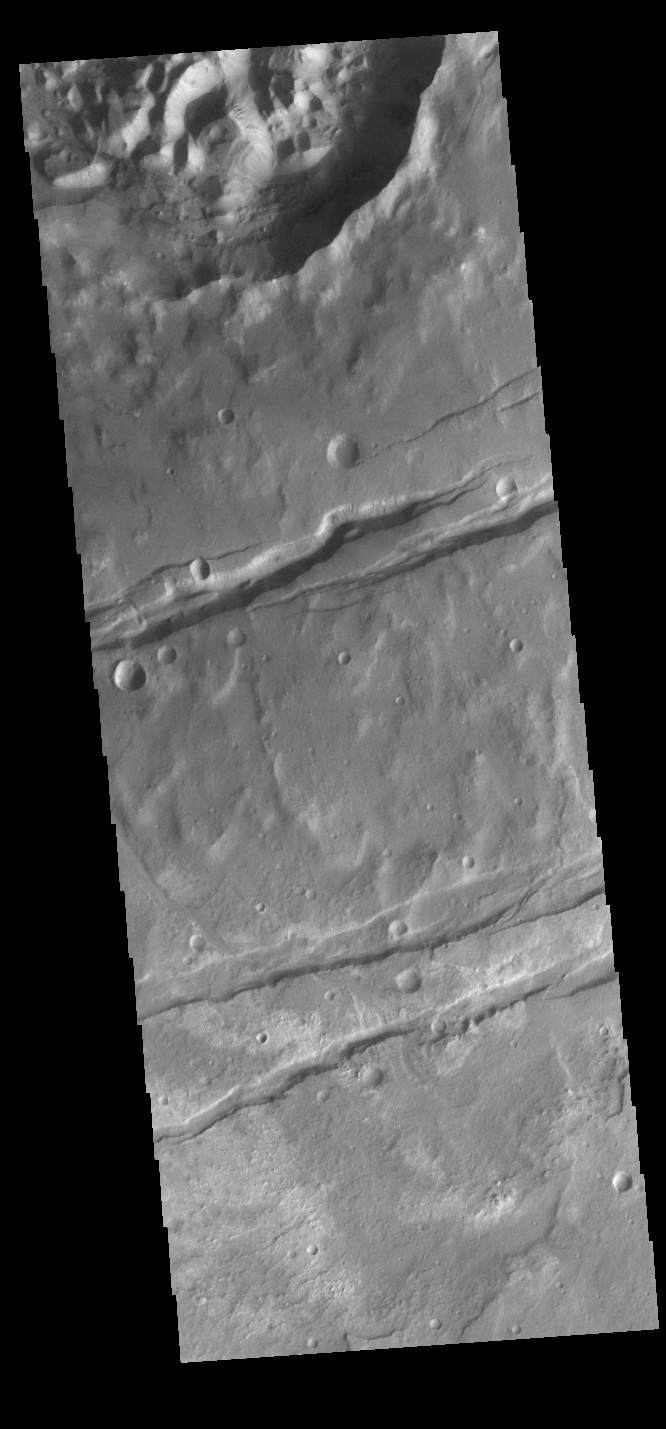

Sirenum Fossae

Today’s VIS image shows a portion of Sirenum Fossae. The linear features are tectonic graben. Graben are formed by extension of the crust and faulting. When large amounts of pressure or tension are applied to rocks on timescales that are fast enough that the rock cannot respond by deforming, the rock breaks along faults. In the case of a graben, two parallel faults are formed by extension of the crust and the rock in between the faults drops downward into the space created by the extension. Numerous sets of graben are visible in this THEMIS image, trending from north-northeast to south-southwest. Because the faults defining the graben are formed perpendicular to the direction of the applied stress, we know that extensional forces were pulling the crust apart in the west-northwest/east-southeast direction. The Sirenum Fossae graben are 2735km (1700 miles) long and stretch from eastern Terra Sirenum into western Daedalia Planum.

Credit: NASA/JPL-Caltech/ASU